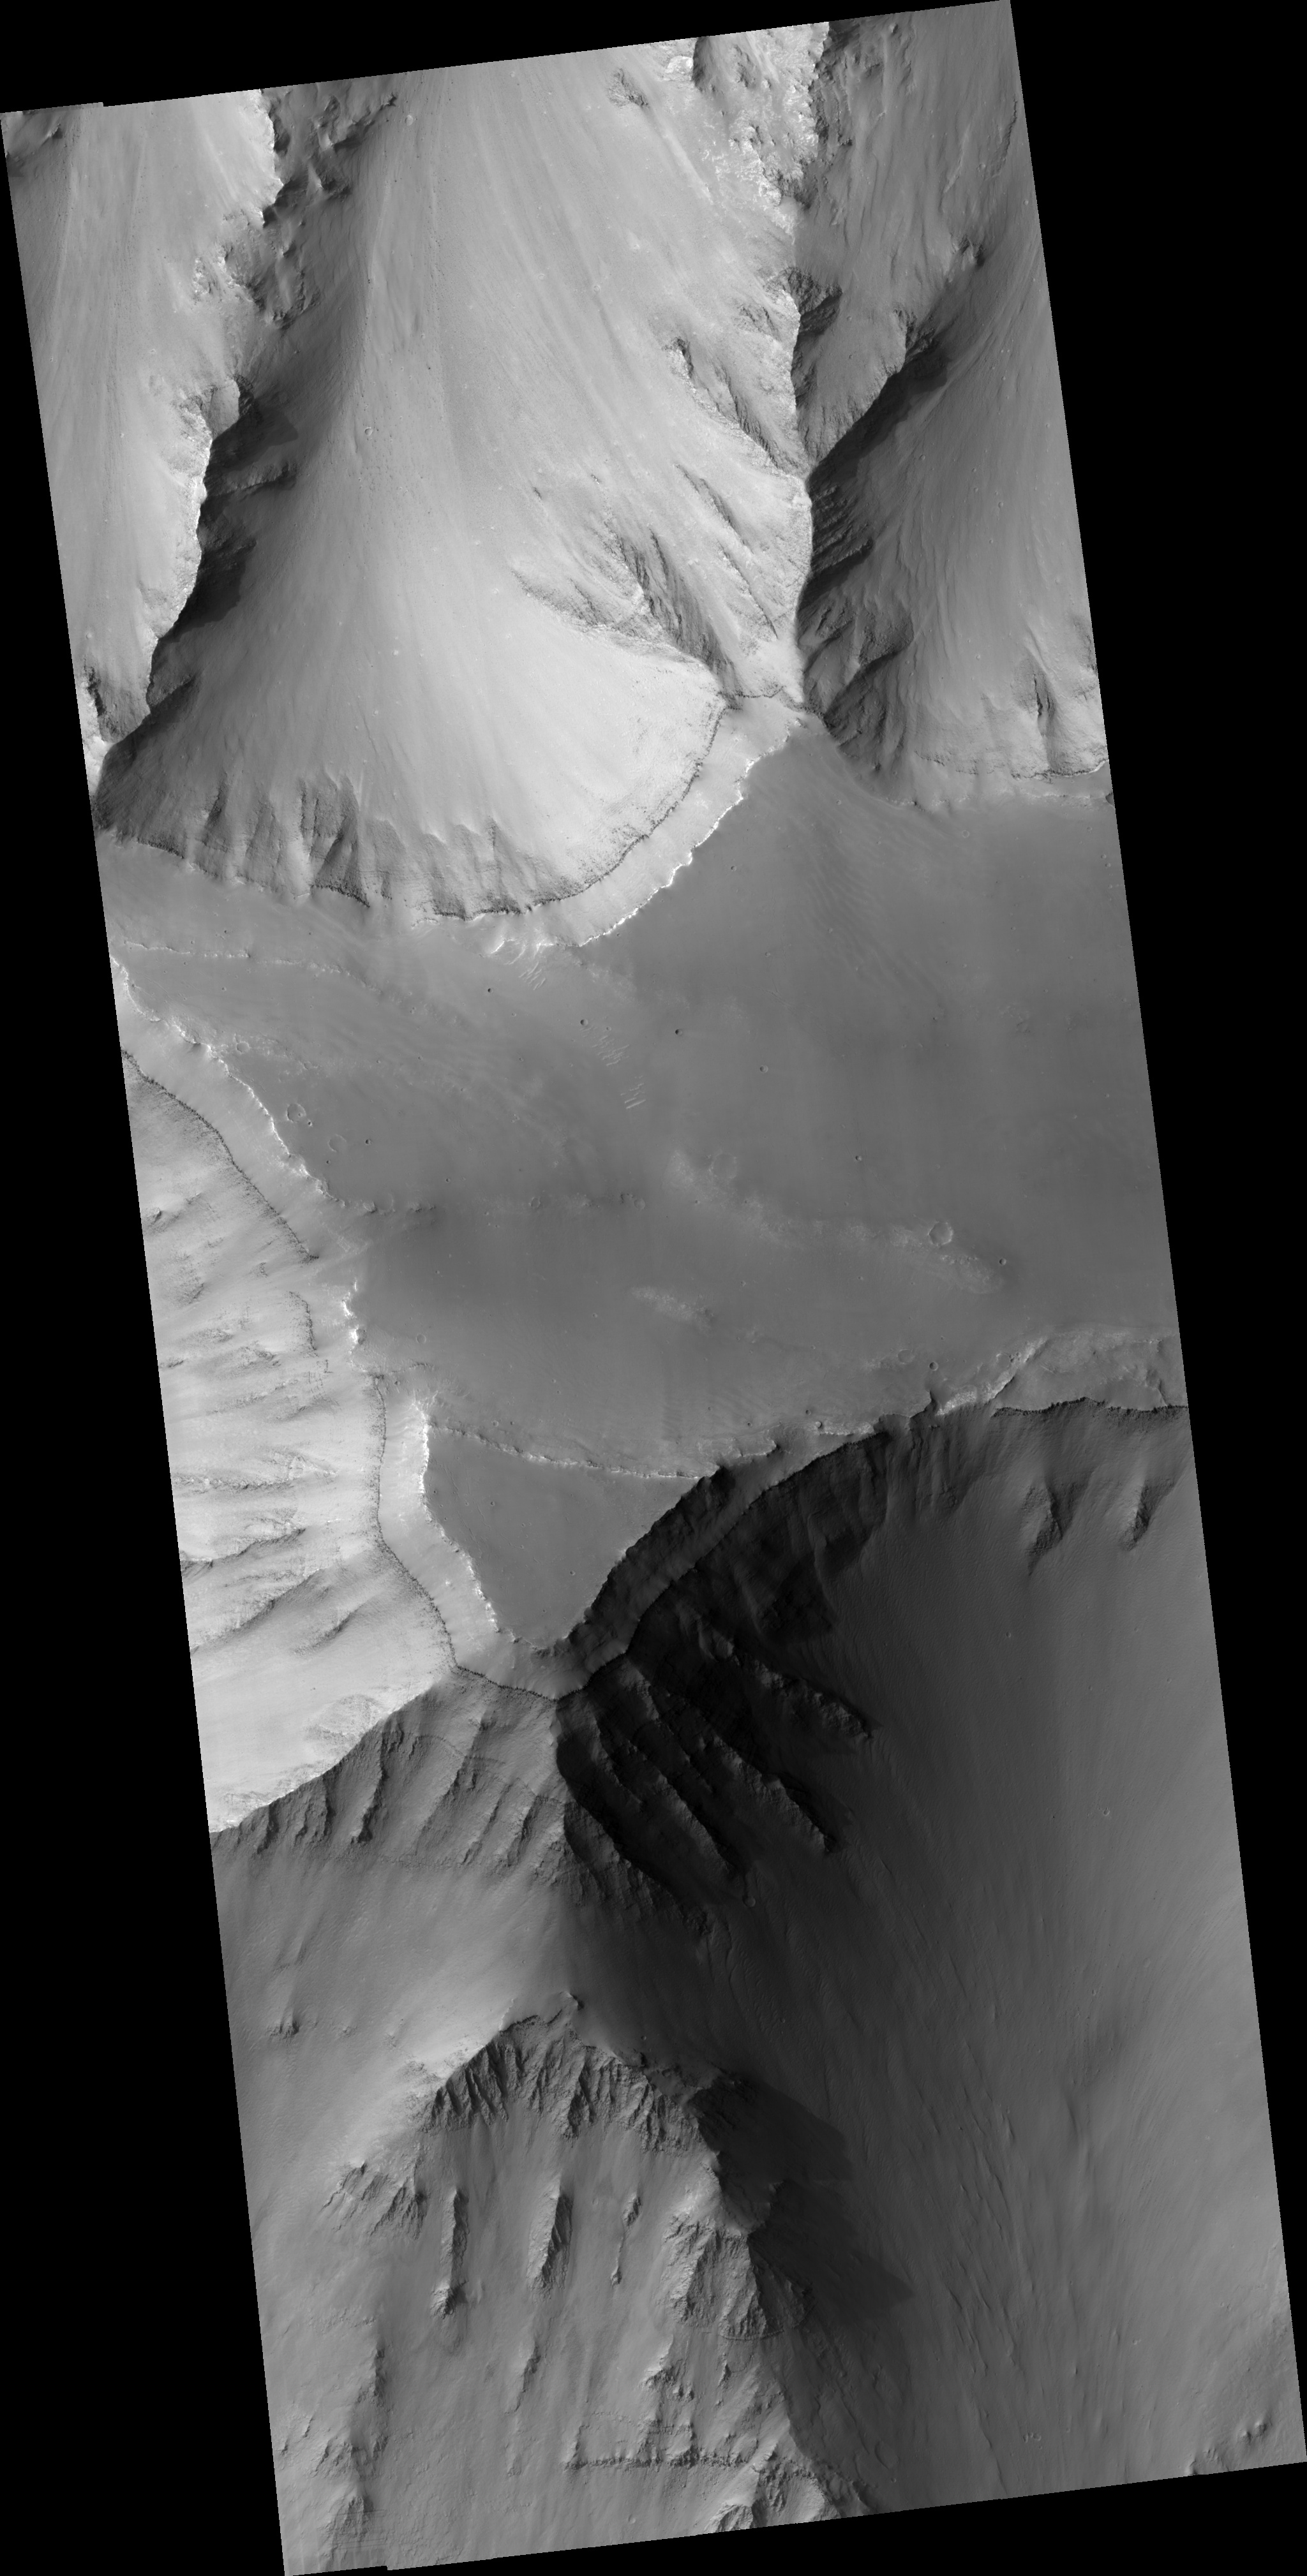

Layered Mesa in Coprates Chasma

This HiRISE image (PSP_002036_1655) shows a mesa within Coprates Chasma, a large trough in the Valles Marineris canyon system. Multiple layers, some only a few meters in thickness, are visible on the slopes descending from the edges of the flat-topped mesa.

The layered rocks could have formed from volcanic, lacustrine, or aeolian sediments that were deposited in portions of the Valles Marineris trough. Variations in the brightness of the layers may represent compositional differences. In particular, the slopes contain a prominent layer of dark material that is seemingly composed of materials more resistant to erosion than the overlying brighter layers.

Dunes and ripples can also visible on the top of the mesa.

Observation Toolbox
Acquisition date: 1 January 2007
Local Mars time: 3:40 PM
Degrees latitude (centered): -14.4°
Degrees longitude (East): 304.2°
Range to target site: 258.8 km (161.7 miles)
Original image scale range: from 25.9 cm/pixel (with 1 x 1 binning) to 51.8 cm/pixel (with 2 x 2 binning)
Map-projected scale: 25 cm/pixel and north is up
Map-projection: EQUIRECTANGULAR
Emission angle: 2.3°
Phase angle: 61.4°
Solar incidence angle: 59°, with the Sun about 31° above the horizon
Solar longitude: 160.0°, Northern Summer

NASA’s Jet Propulsion Laboratory, a division of the California Institute of Technology in Pasadena, manages the Mars Reconnaissance Orbiter for NASA’s Science Mission Directorate, Washington. Lockheed Martin Space Systems, Denver, is the prime contractor for the project and built the spacecraft. The High Resolution Imaging Science Experiment is operated by the University of Arizona, Tucson, and the instrument was built by Ball Aerospace and Technology Corp., Boulder, Colo.

Credit: NASA/JPL/Univ. of Arizona